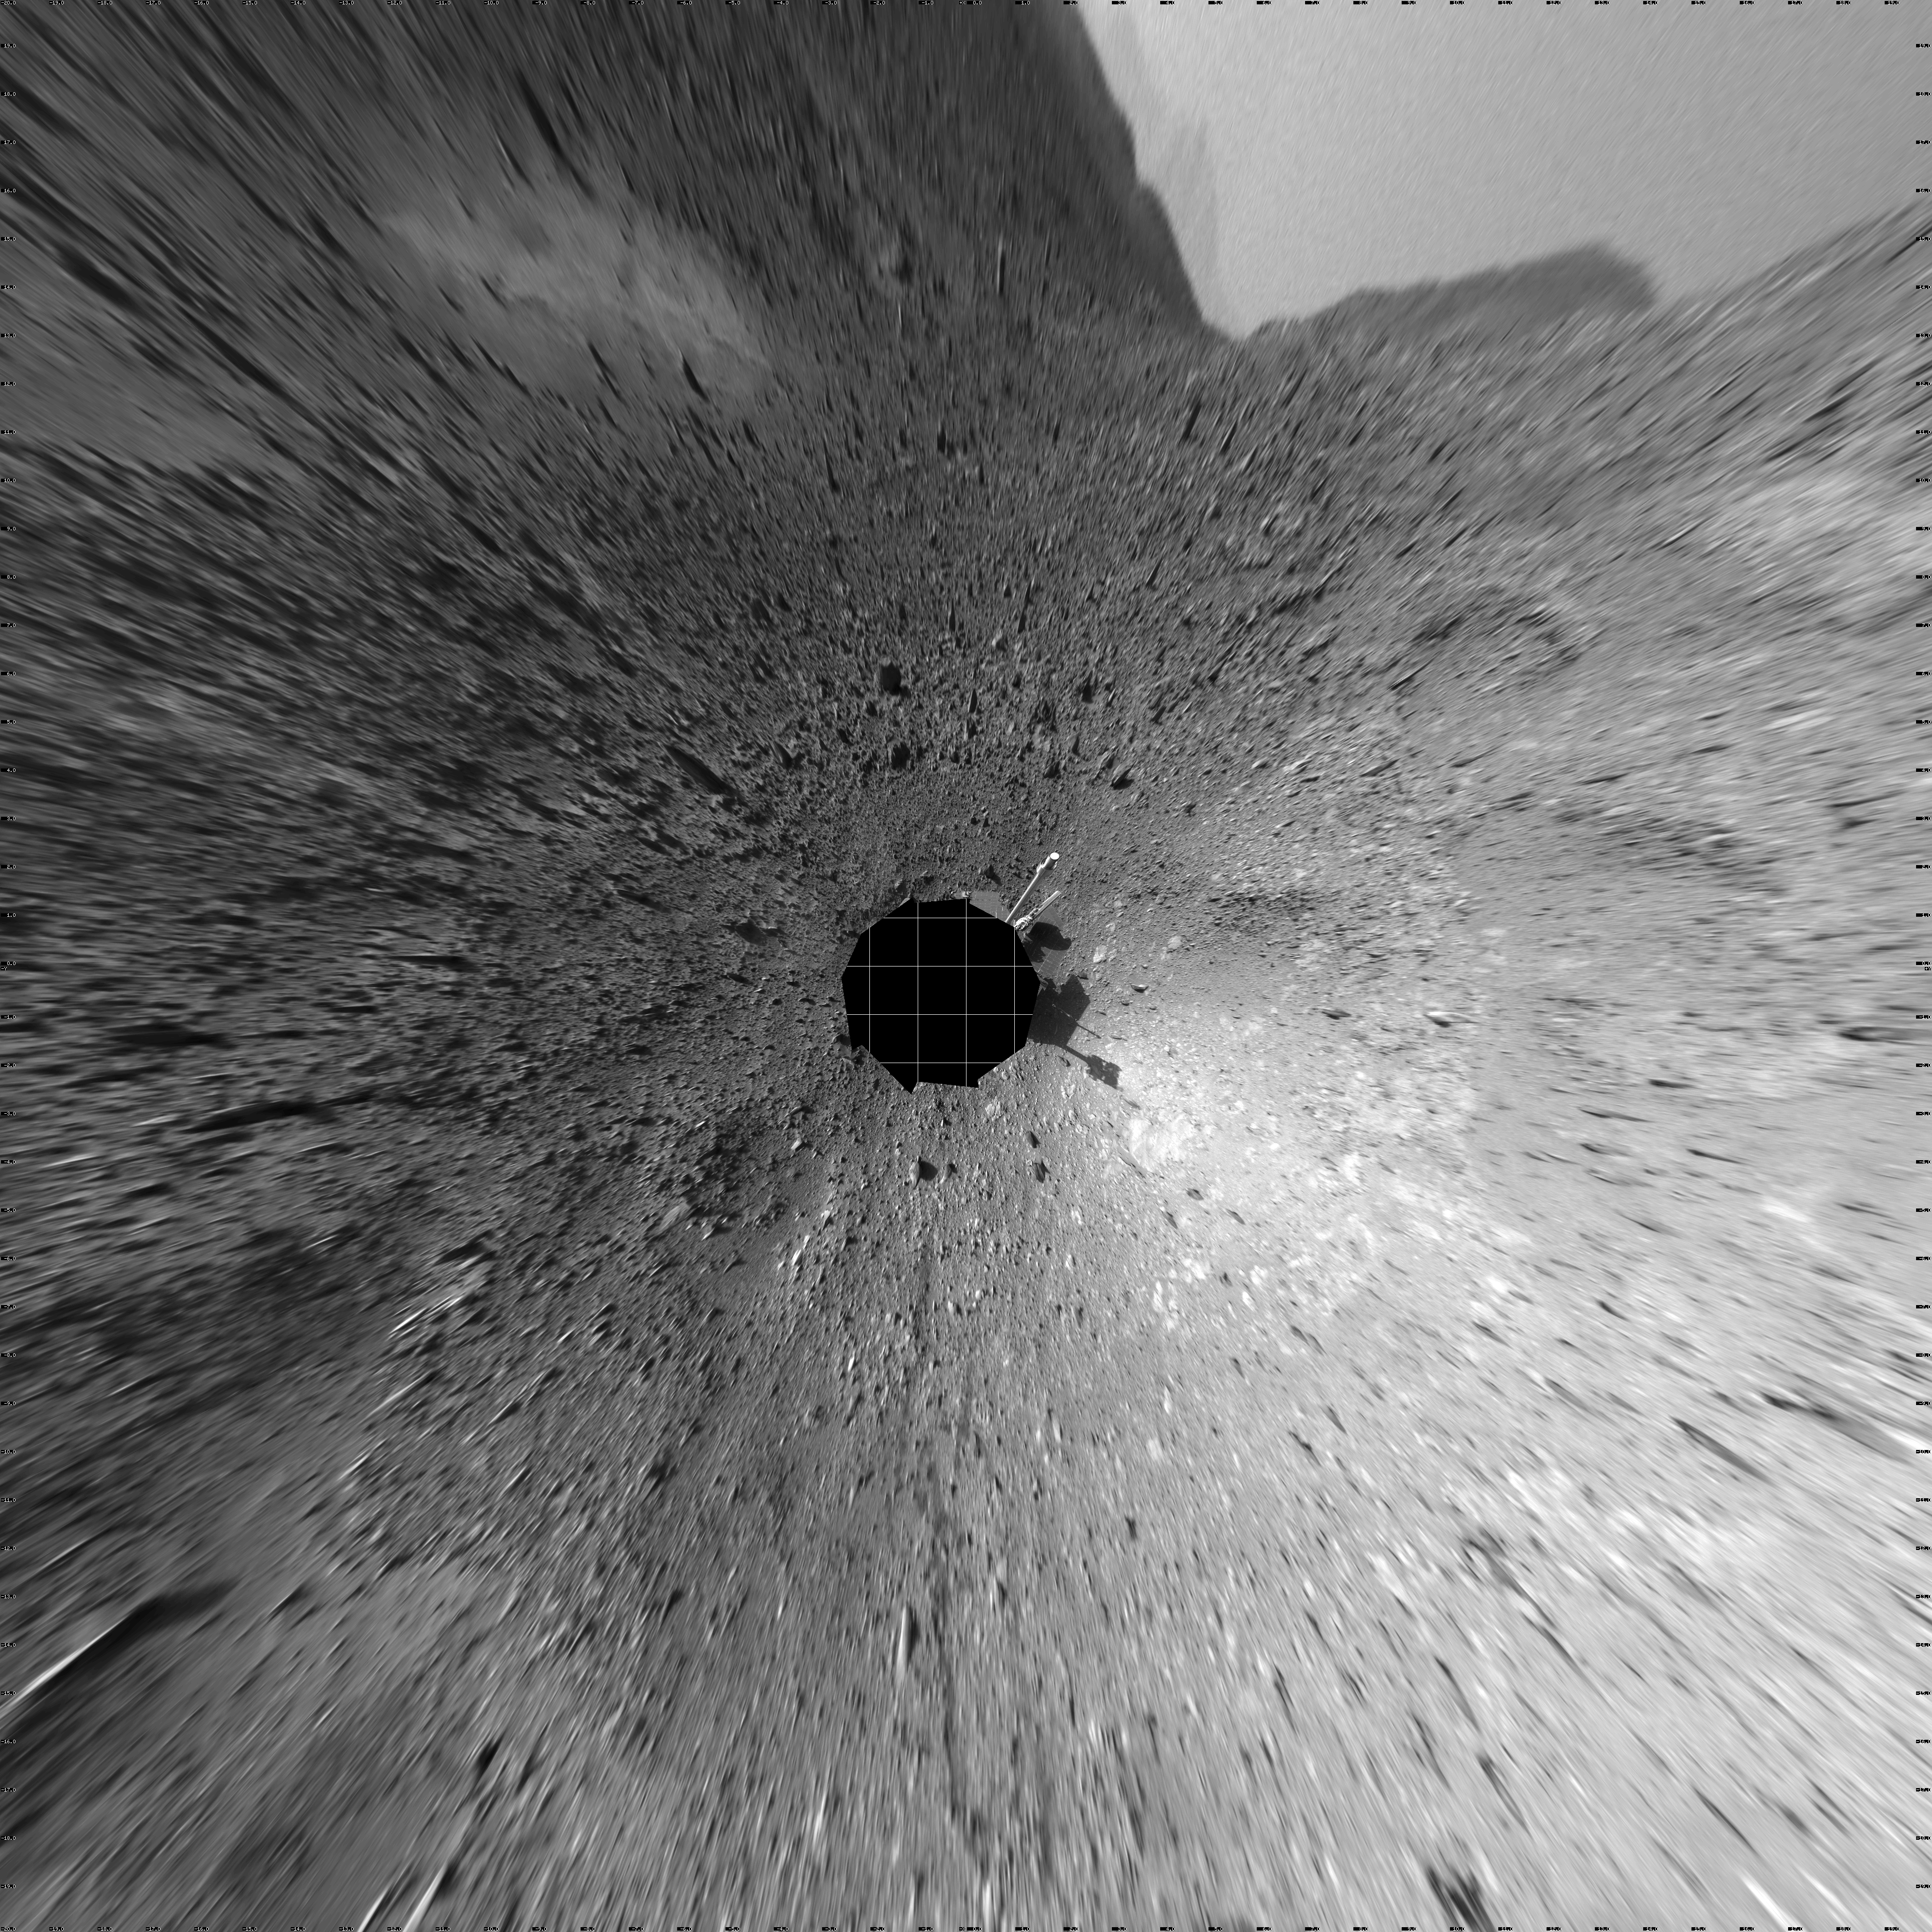

Hilly Surroundings (vertical)

This 360-degree view of the terrain surrounding NASA’s Mars Exploration Rover Spirit was taken on the rover’s 189th sol on Mars (July 15, 2004). It was assembled from images taken by the rover’s navigation camera at a position referred to as Site 72, which is at the base of the “West Spur” portion of the “Columbia Hills.”” The view is presented in a vertical projection with geometrical seam correction.

Credit: NASA/JPL